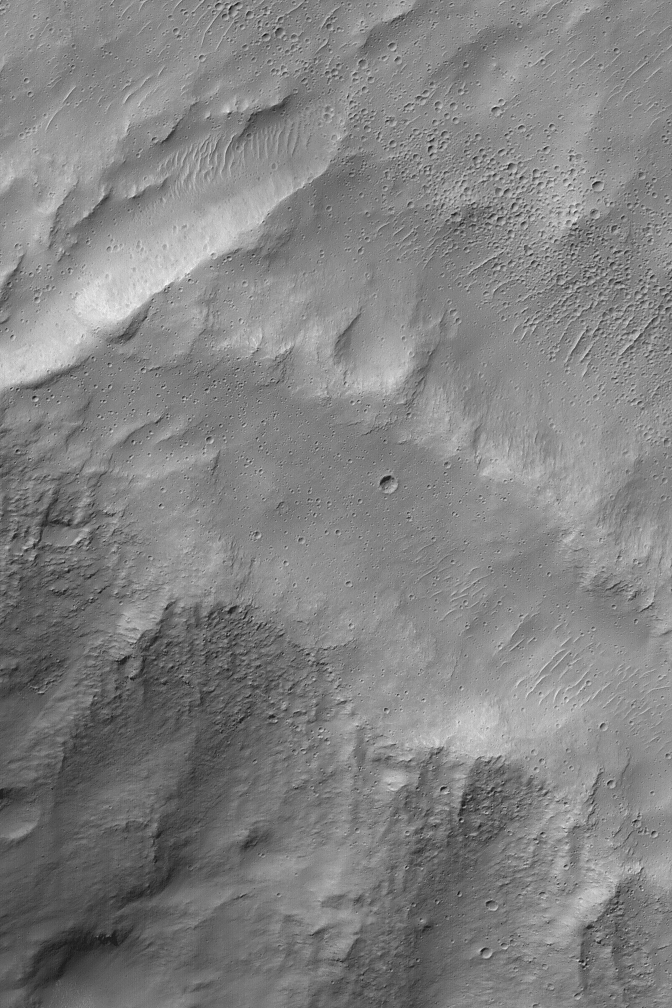

Secondary Field

1 November 2004
The upper right (northeast) quarter of this Mars Global Surveyor (MGS) Mars Orbiter Camera (MOC) image shows a concentrated field of small impact craters. The features form a broad line running approximately diagonal from northwest toward southeast. These craters pocked windblown ripples as well as the smooth-surfaced terrain. These are secondary craters. That is, they formed second, as the result of a larger impact, probably within a hundred kilometers or so of this site. Secondary craters form from impact of the debris kicked-up by the larger impact event. Instead of rocks from space (like a meteor), these were formed by rocks from a nearby place on Mars. This image is located near 29.7°S, 249.0°W. The picture covers an area about 3 km (1.9 mi) wide. Sunlight illuminates the scene from the upper left.

Credit: NASA/JPL/Malin Space Science Systems